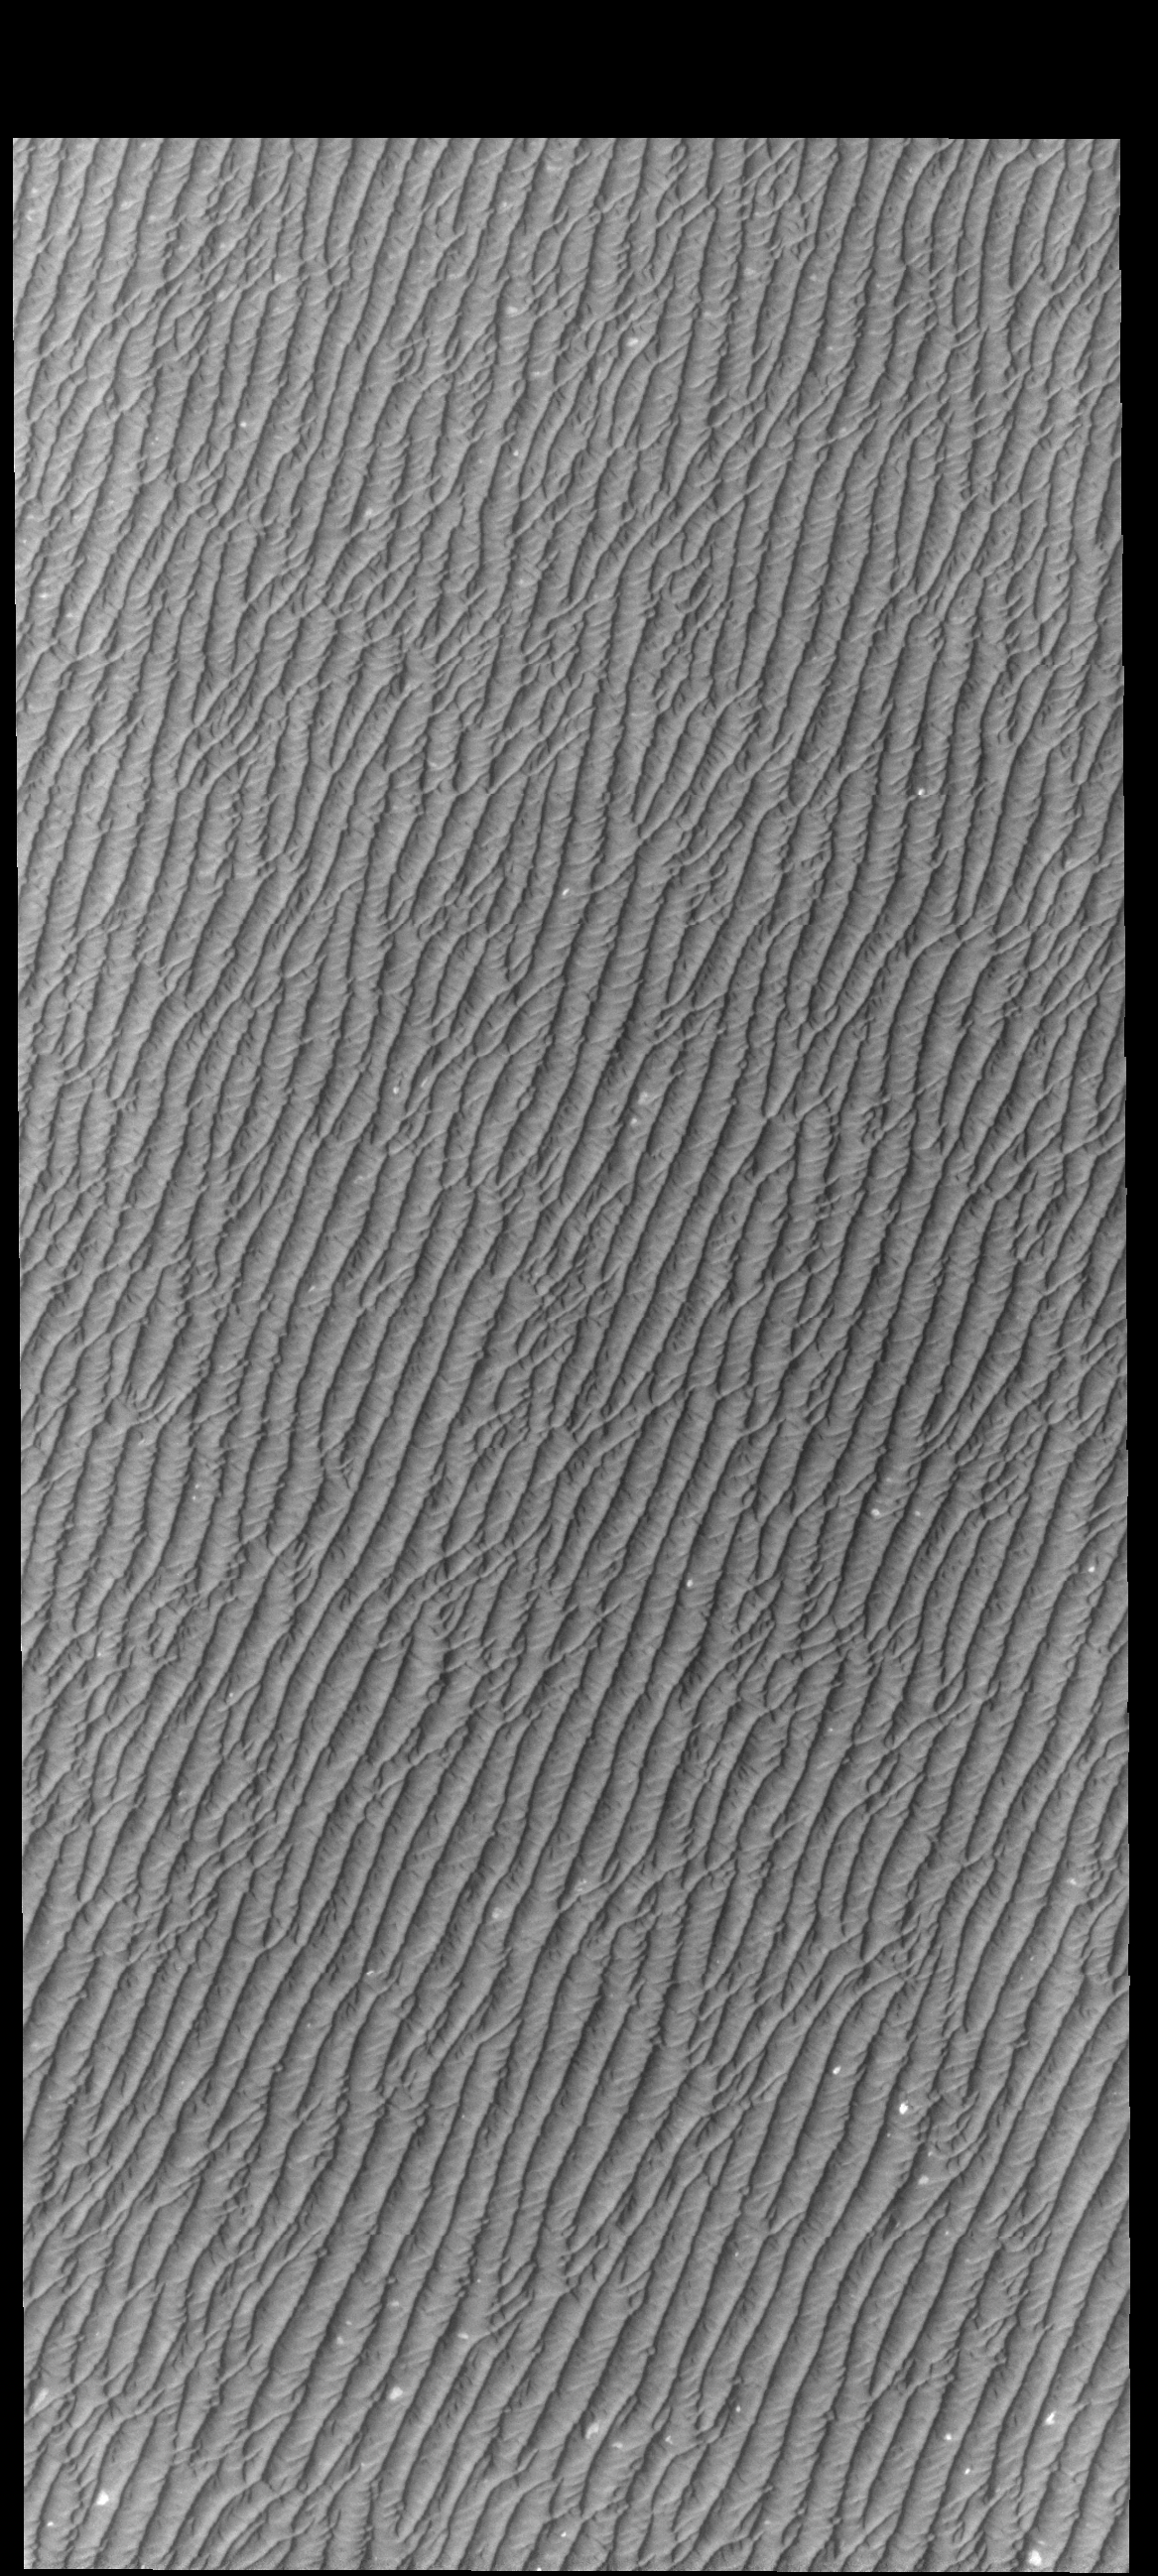

Olympia Undae

This VIS image of Olympia Undae was collected during north polar summer. Olympia Undae is a vast dune field in the north polar region of Mars. It consists of a broad sand sea or erg that partly rings the north polar cap from about 120° to 240°E longitude and 78° to 83°N latitude. The dune field covers an area of approximately 470,000 km2 (bigger than California, smaller than Texas). Olympia Undae is the largest continuous dune field on Mars. Olympia Undae is not the only dune field near the north polar cap, several other smaller fields exist in the same latitude, but in other ranges of longitude, e.g. Abolos and Siton Undae. Barchan and transverse dune forms are the most common. In regions with limited available sand individual barchan dunes will form, the surface beneath and between the dunes is visible. In regions with large sand supplies, the sand sheet covers the underlying surface, and dune forms are found modifying the surface of the sand sheet. In this case transverse dunes are more common. Barchan dunes “point” down wind, transverse dunes are more linear and form parallel to the wind direction. The “square” shaped transverse dunes in Olympia Undae are due to two prevailing wind directions.

Credit: NASA/JPL-Caltech/ASU